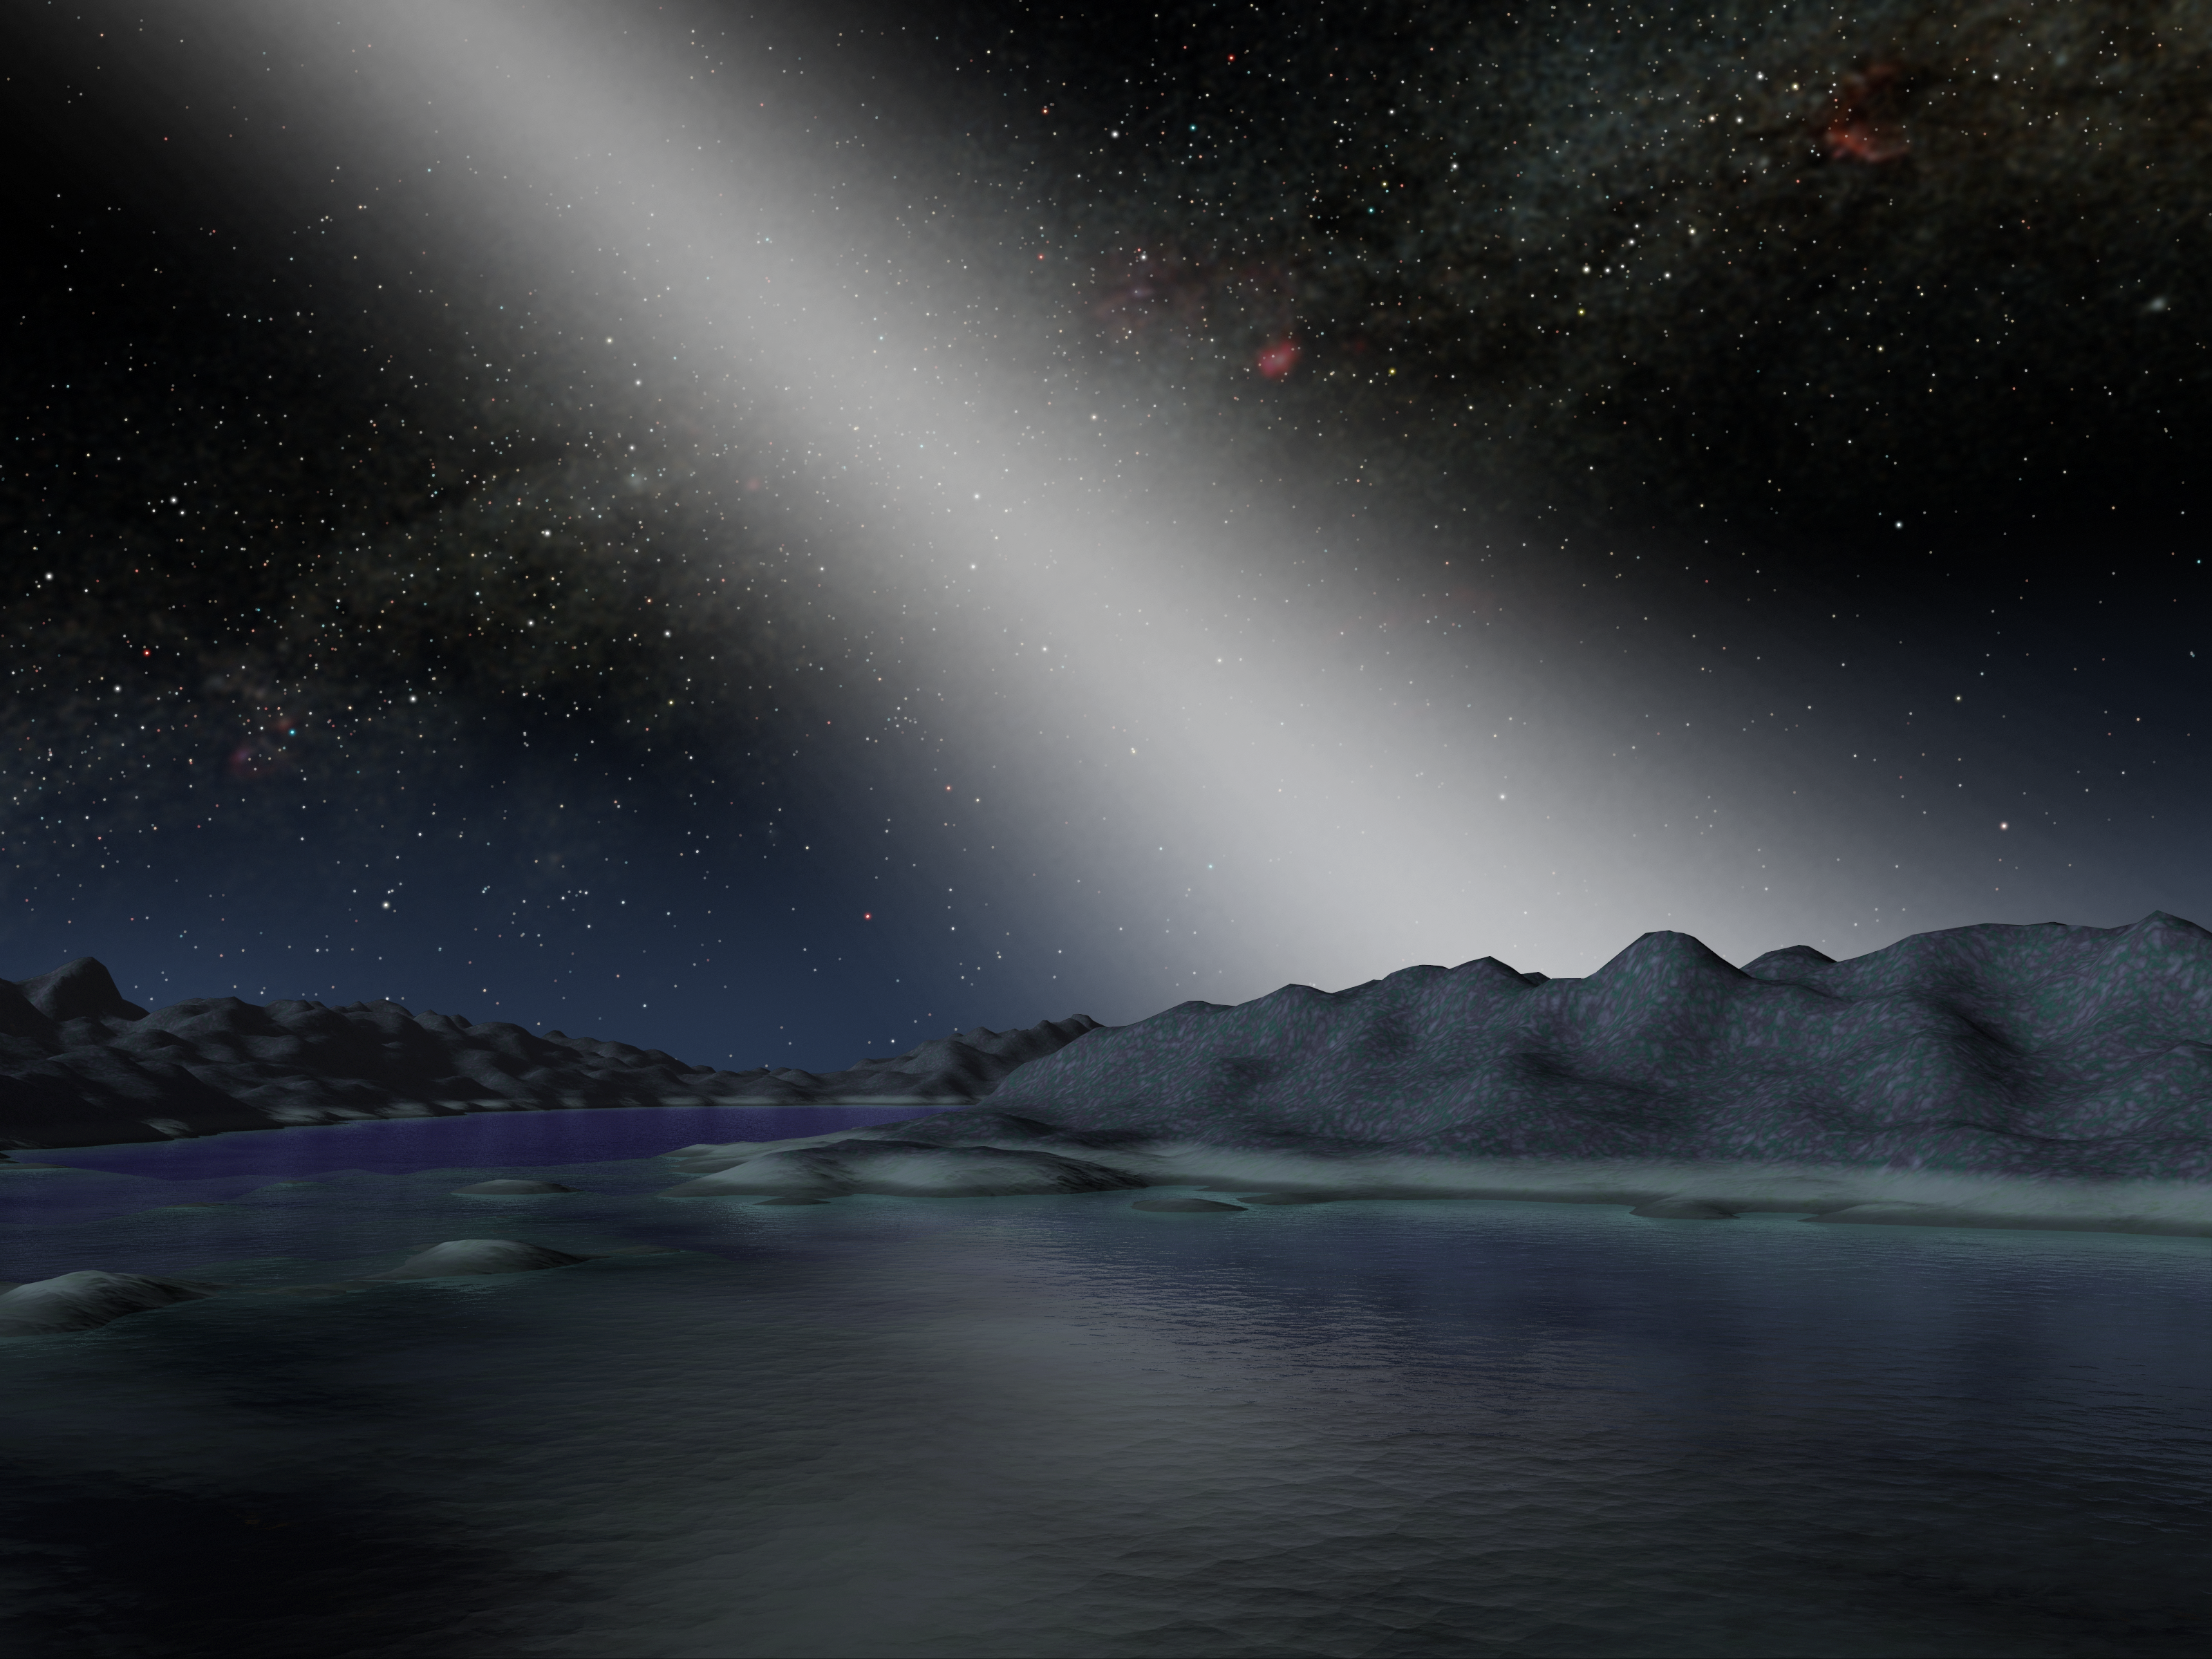

Alien Asteroid Belt

This artist's concept illustrates what the night sky might look like from a hypothetical alien planet in a star system with an asteroid belt 25 times as massive as the one in our own solar system.NASA's Spitzer Space Telescope found evidence for such a belt around the nearby star called HD 69830, when its infrared eyes spotted dust, presumably from asteroids banging together. The telescope did not find any evidence for a planet in the system, but astronomers speculate one or more may be present.In our solar system, anybody observing the skies on a moonless night far from city lights can see the sunlight that is scattered by dust in our asteroid belt. Called zodiacal light and sometimes the "false dawn," this light appears as a dim band stretching up from the horizon when the Sun is about to rise or set. The light is faint enough that the disk of our Milky Way galaxy remains the most prominent feature in the sky.

In contrast, the zodiacal light in the HD 69830 system would be 1,000 times brighter than our own, outshining even the Milky Way.

Credit: NASA/JPL-Caltech/R. Hurt (SSC)